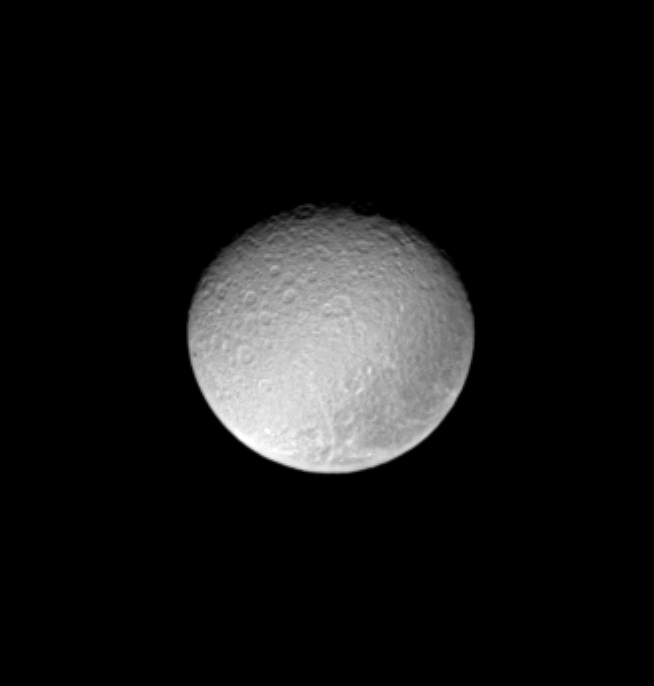

Dark Patch

The ancient and battered surface of Saturn’s moon Rhea shows a notable dark swath of territory near the eastern limb in this image from Cassini.

This view shows principally the Saturn-facing hemisphere on Rhea (1,528 kilometers, or 949 miles across). North is up and tilted 40 degrees to the right.

The image was taken with the Cassini spacecraft narrow-angle camera on March 7, 2005, through a filter sensitive to wavelengths of ultraviolet light centered at 338 nanometers. The view was acquired at a distance of approximately 1.8 million kilometers (1.1 million miles) from Rhea and at a Sun-Rhea-spacecraft, or phase, angle of 30 degrees. Resolution in the original image was 10 kilometers (7 miles) per pixel. The image has been contrast-enhanced and magnified by a factor of two to aid visibility.

The Cassini-Huygens mission is a cooperative project of NASA, the European Space Agency and the Italian Space Agency. The Jet Propulsion Laboratory, a division of the California Institute of Technology in Pasadena, manages the mission for NASA’s Science Mission Directorate, Washington, D.C. The Cassini orbiter and its two onboard cameras were designed, developed and assembled at JPL. The imaging team is based at the Space Science Institute, Boulder, Colo.

Credit: NASA/JPL/Space Science Institute